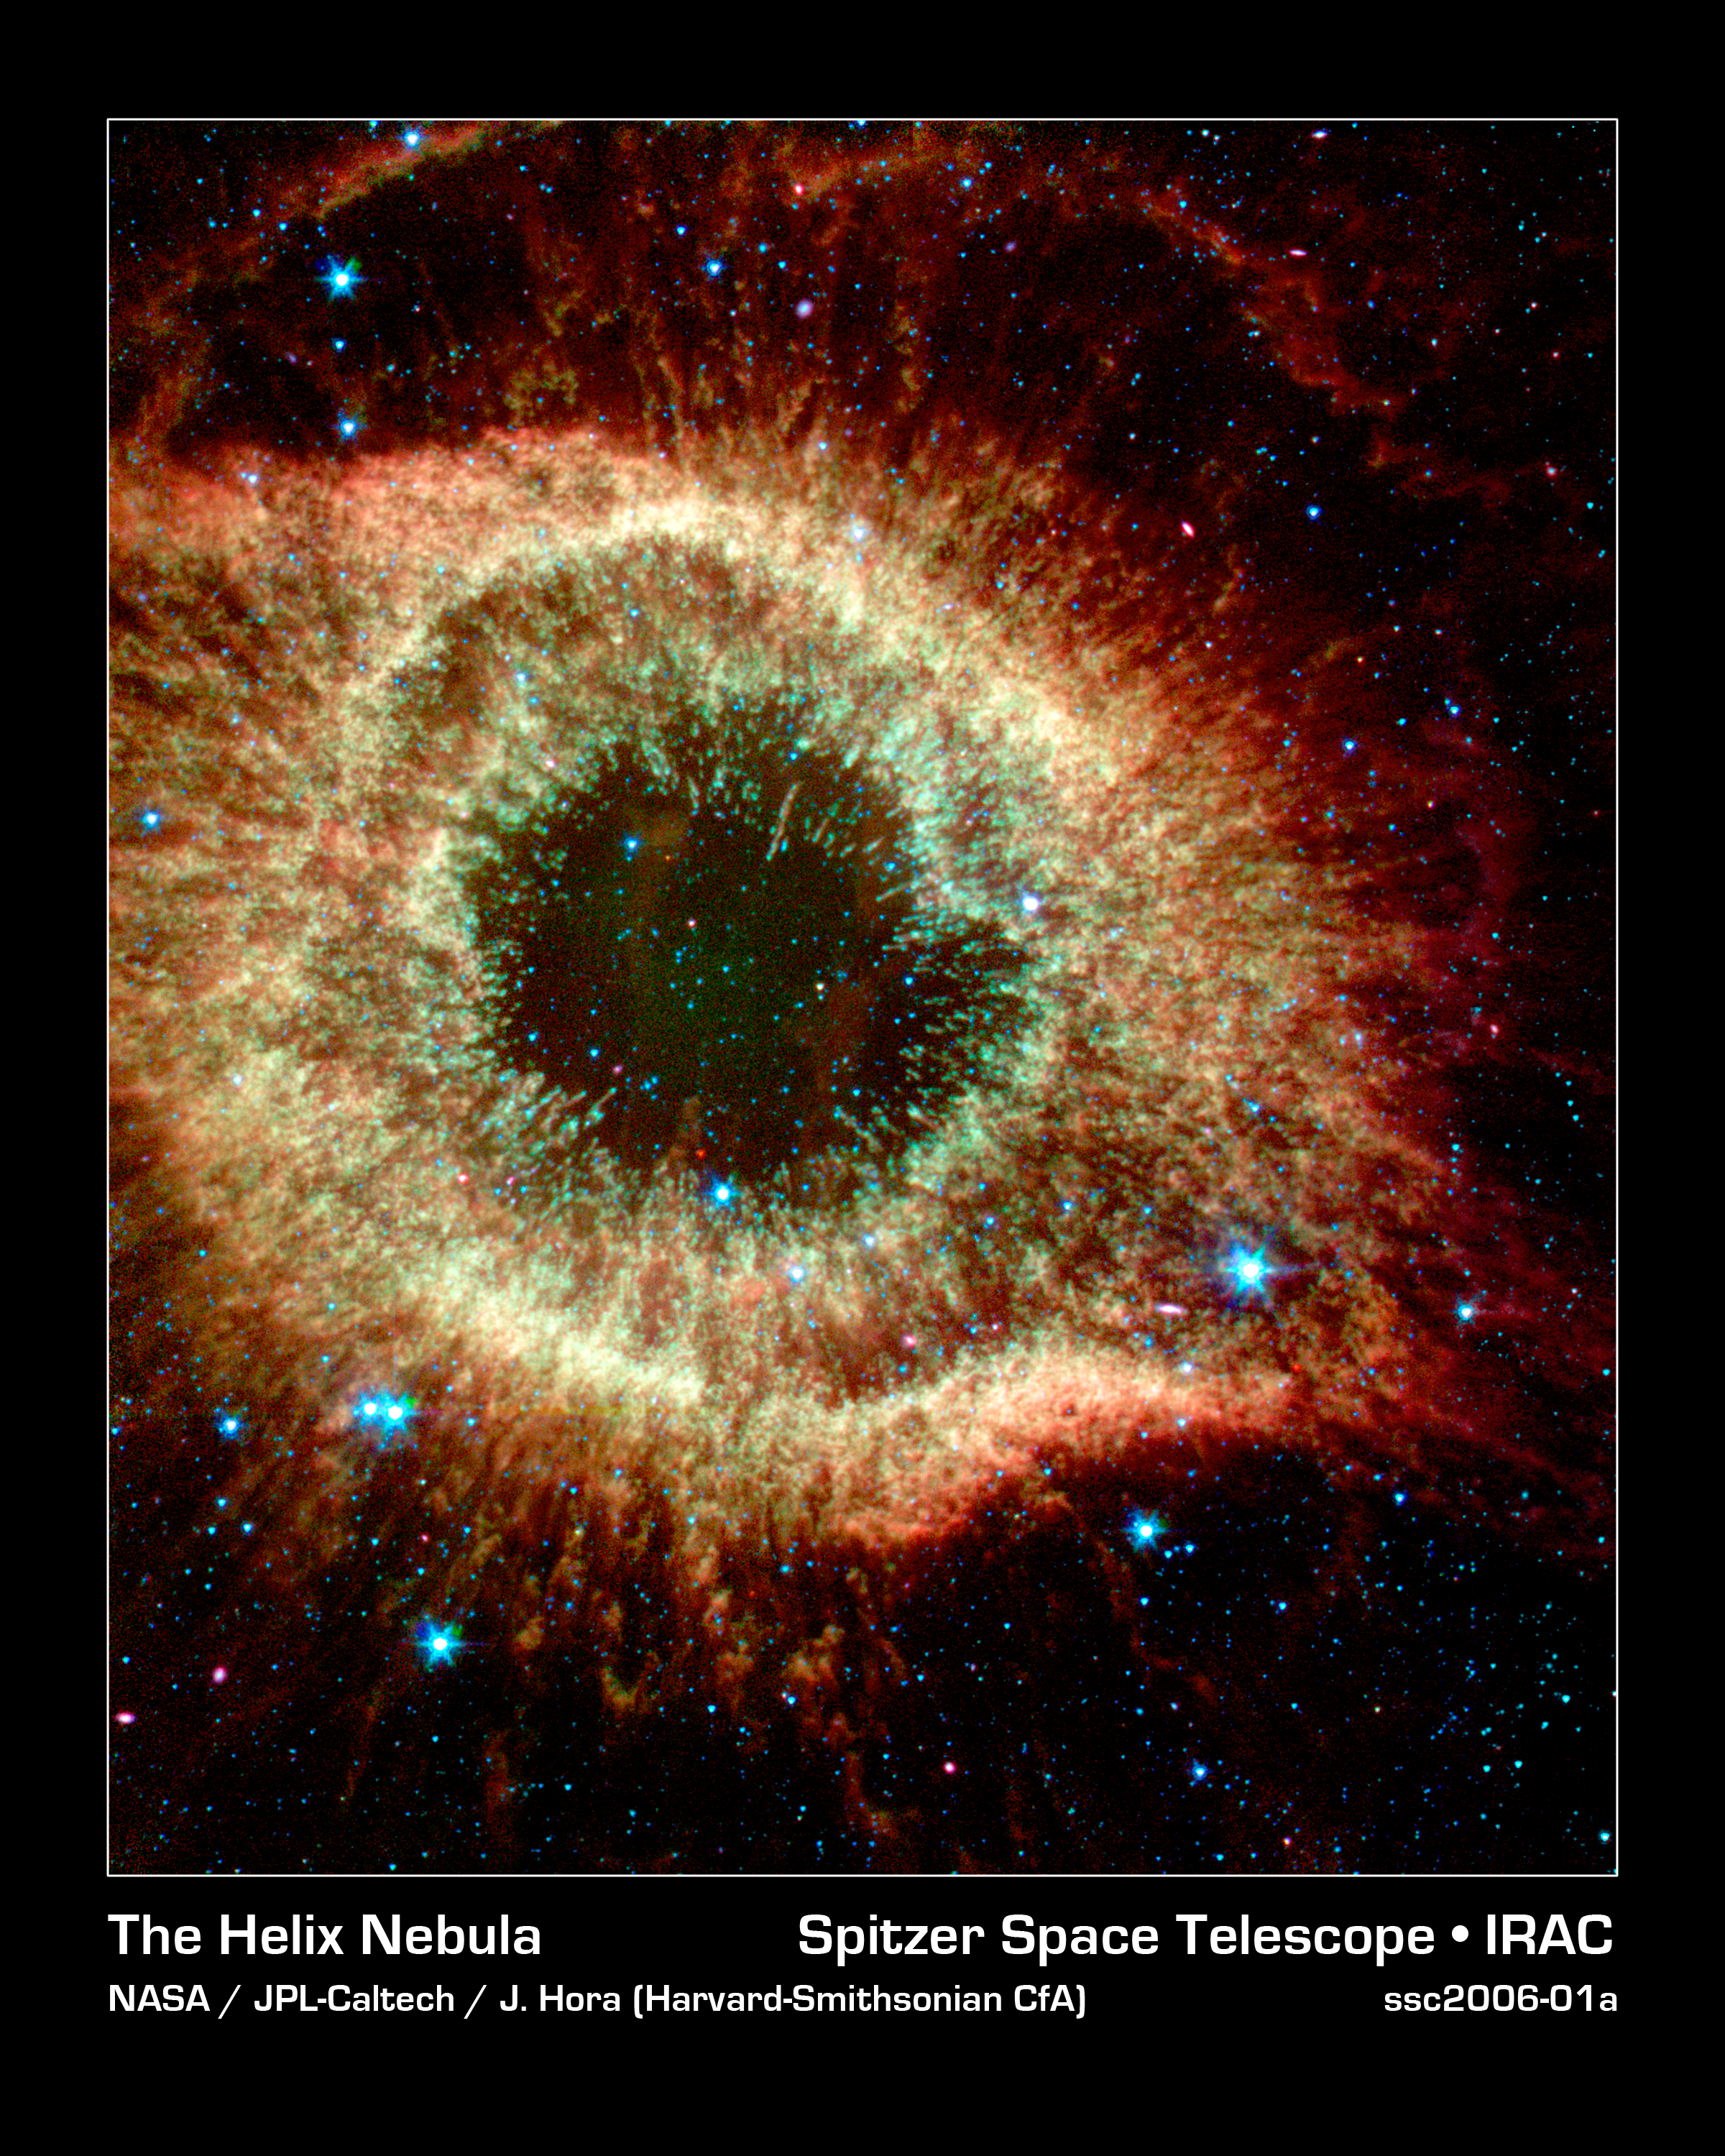

The Infrared Helix

The Helix Nebula, which is composed of gaseous shells and disks puffed out by a dying sunlike star, exhibits complex structure on the smallest visible scales. In this new image from NASA's Spitzer Space Telescope, infrared light at wavelengths of 3.6, 4.5, and 8.0 microns has been colored blue, green, and red (respectively). The color saturation also has been increased to intensify hues. The "cometary knots" show blue-green heads due to excitation of their molecular material from shocks or ultraviolet radiation. The tails of the cometary knots appear redder due to being shielded from the central star's ultraviolet radiation and wind by the heads of the knots.

Credit: NASA/JPL-Caltech/J. Hora (Harvard-Smithsonian CfA)